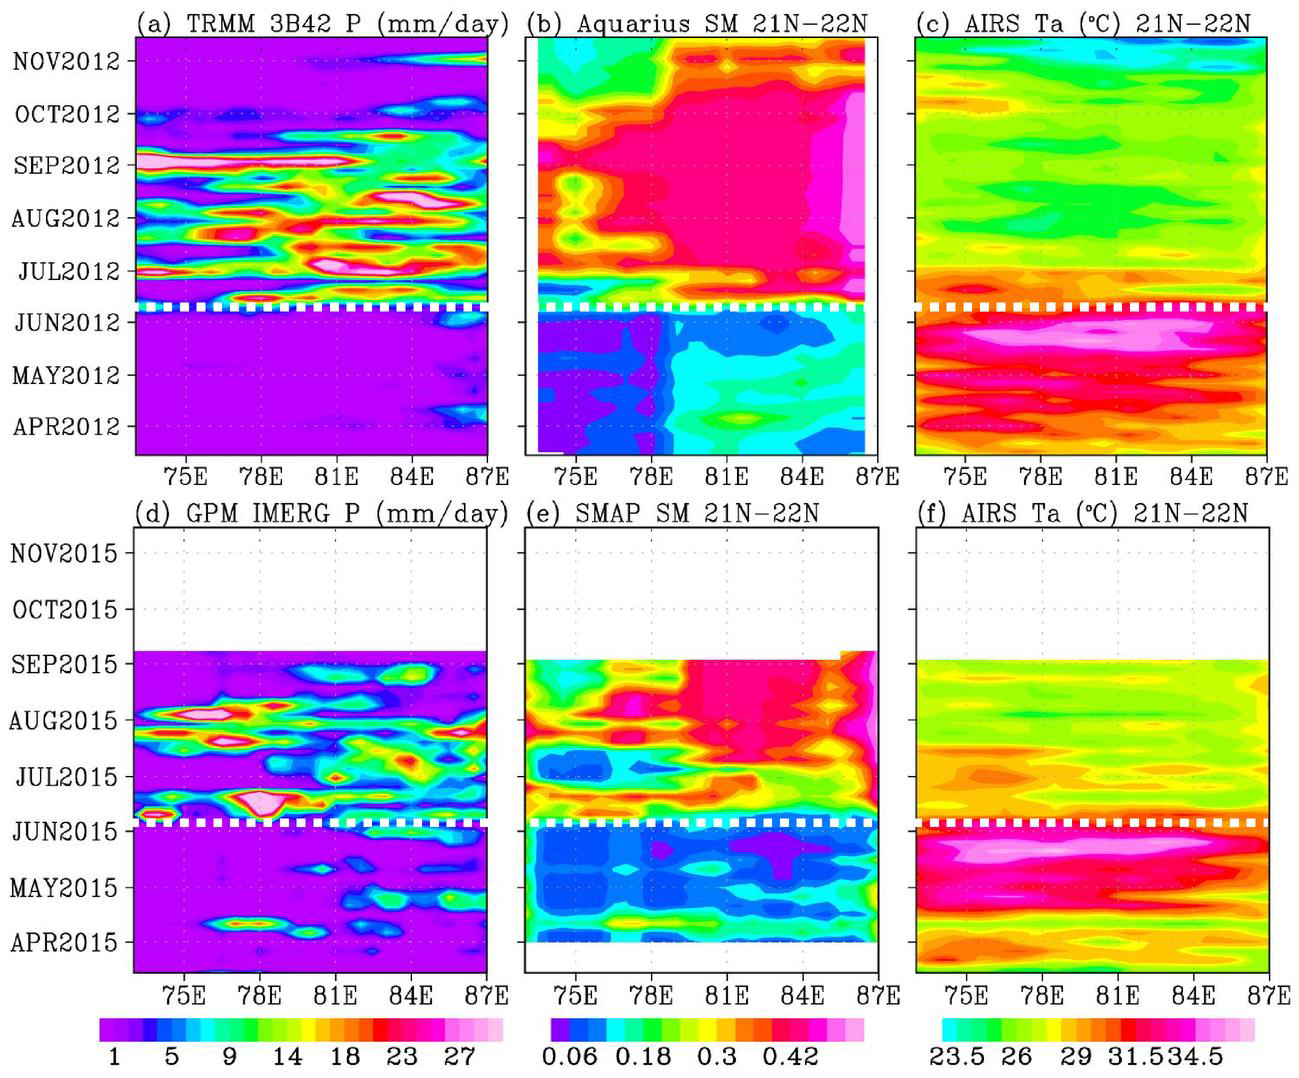

Pre-Monsoon Drought and Heat Waves in India

In June 2015, news organizations around the world reported on a deadly heat wave in India that killed more than 2,300 people. Prior to the arrival of the summer monsoon in India, weather conditions had been extremely hot and dry. Such conditions can lead to economic and agricultural disaster, human suffering and loss of life. NASA satellite sensors are allowing scientists to characterize pre-monsoon droughts and heat waves and postulate their scientific cause.

This figure shows the longitude-time variations, averaged between 21 and 22 degrees North, across the middle of the India subcontinent from mid-April to mid-June. Longitude from the Arabian Sea to the Bay of Bengal is represented on the horizontal axis; while the vertical axis shows the timeframe. Rainfall is shown on the left, soil moisture is in the center, and surface air temperature is on the right.

For both years (2012 and 2015), the summer monsoon begins in June, with sharp rises in rainfall and soil moisture, and a sharp drop in air temperature. The hottest and driest weeks occurred just before the summer monsoon onsets. Similar dry and hot periods, varying from one to a few weeks, were observed in 2013 and 2014.

Soil moisture as an indication of drought as measured by NASA’s Aquarius mission was first available in 2012. Rainfall data are from NASA’s Tropical Rainfall Measuring Mission (TRMM), and surface air temperature is from NASA’s Atmospheric Infrared Sounder (AIRS) instrument on NASA’s Aqua satellite. The TRMM and Aquarius missions ended in April 2015, before the drought and heat waves. Their data were replaced by those presently available from NASA’s Soil Moisture Active Passive Mission (SMAP) and Global Precipitation Mission (GPM) to show the drought and heatwave in 2015.

Scientists from NASA’s Jet Propulsion Laboratory, Pasadena, California, have shown that during the summer monsoon season, moisture is transported into the India Subcontinent from the Arabian Sea and out to the Bay of Bengal. The difference between moisture input from the west and output to the east is deposited as rain over land. The pre-monsoon drought and heat waves coincide with the short period when moisture is advected out to the Bay of Bengal ahead of input from the Arabian Sea. The onset of southwest monsoon winds begins in the Bay of Bengal and sucks moisture out from the subcontinent earlier than the onset in the Arabian Sea.

Credit: NASA/JPL-Caltech